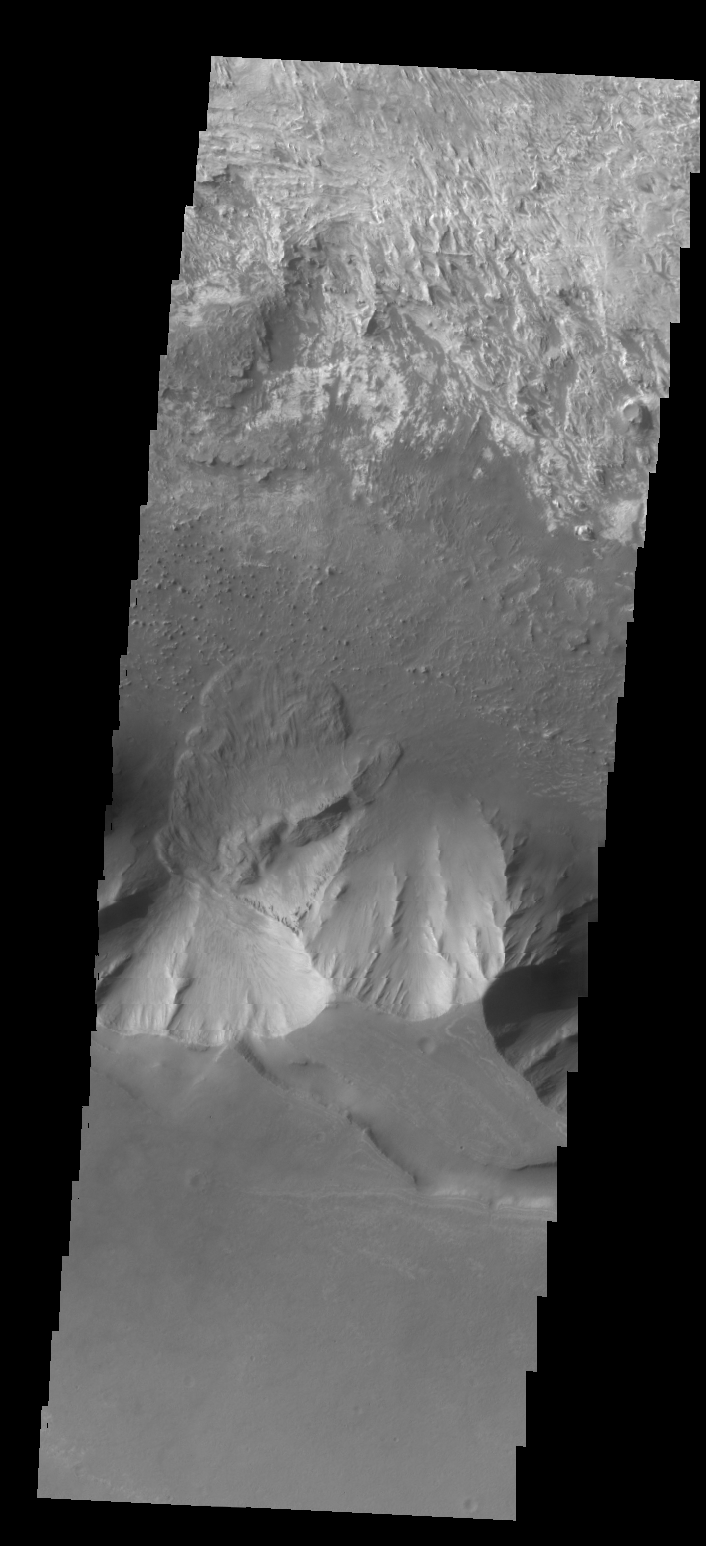

Candor Chasma

The mitten-shaped feature in Candor Chasma is a landslide deposit.

Credit: NASA/JPL/ASU